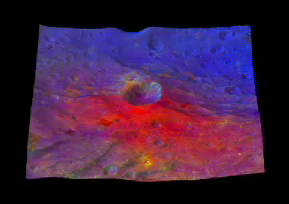

Around Oppia Crater

This movie from NASA’s Dawn mission shows a 3-D, colorized rendering of Oppia Crater near the equator of the giant asteroid Vesta. Oppia is about 21 miles (34 kilometers) across.

The movie is based on multicolor data from Dawn’s framing camera that are wrapped on a topographical model of Vesta’s surface. The framing camera has seven color filters that allow it to image Vesta in a number of different wavelengths of light. Being able to image in many wavelengths enhances features and colors that would otherwise be indistinguishable to the human eye. In this color scheme, scientists assigned different color channels to specific ratios of brightnesses at different wavelengths. In this scheme, green shows the relative strength of a particular mineralogical characteristic — the absorption of iron. Brighter green signifies a higher relative strength of this band, which indicates chemistry involving pyroxene. On the other hand, reddish colors indicate either a different mineralogy or a more strongly weathered surface.

The images were obtained during Dawn’s high-altitude mapping orbit, which averaged about 420 miles (680 kilometers) in altitude and took place from Sept. 30 to Nov. 2, 2011. The resolution during that orbit was about 200 feet (60 meters) per pixel.

The Dawn mission to Vesta and Ceres is managed by NASA’s Jet Propulsion Laboratory, a division of the California Institute of Technology in Pasadena, for NASA’s Science Mission Directorate, Washington. UCLA is responsible for overall Dawn mission science. The Dawn framing cameras were developed and built under the leadership of the Max Planck Institute for Solar System Research, Katlenburg-Lindau, Germany, with significant contributions by DLR German Aerospace Center, Institute of Planetary Research, Berlin, and in coordination with the Institute of Computer and Communication Network Engineering, Braunschweig. The framing camera project is funded by the Max Planck Society, DLR and NASA/JPL.

Credit: NASA/JPL-Caltech/UCLA/MPS/DLR/IDA/PSI